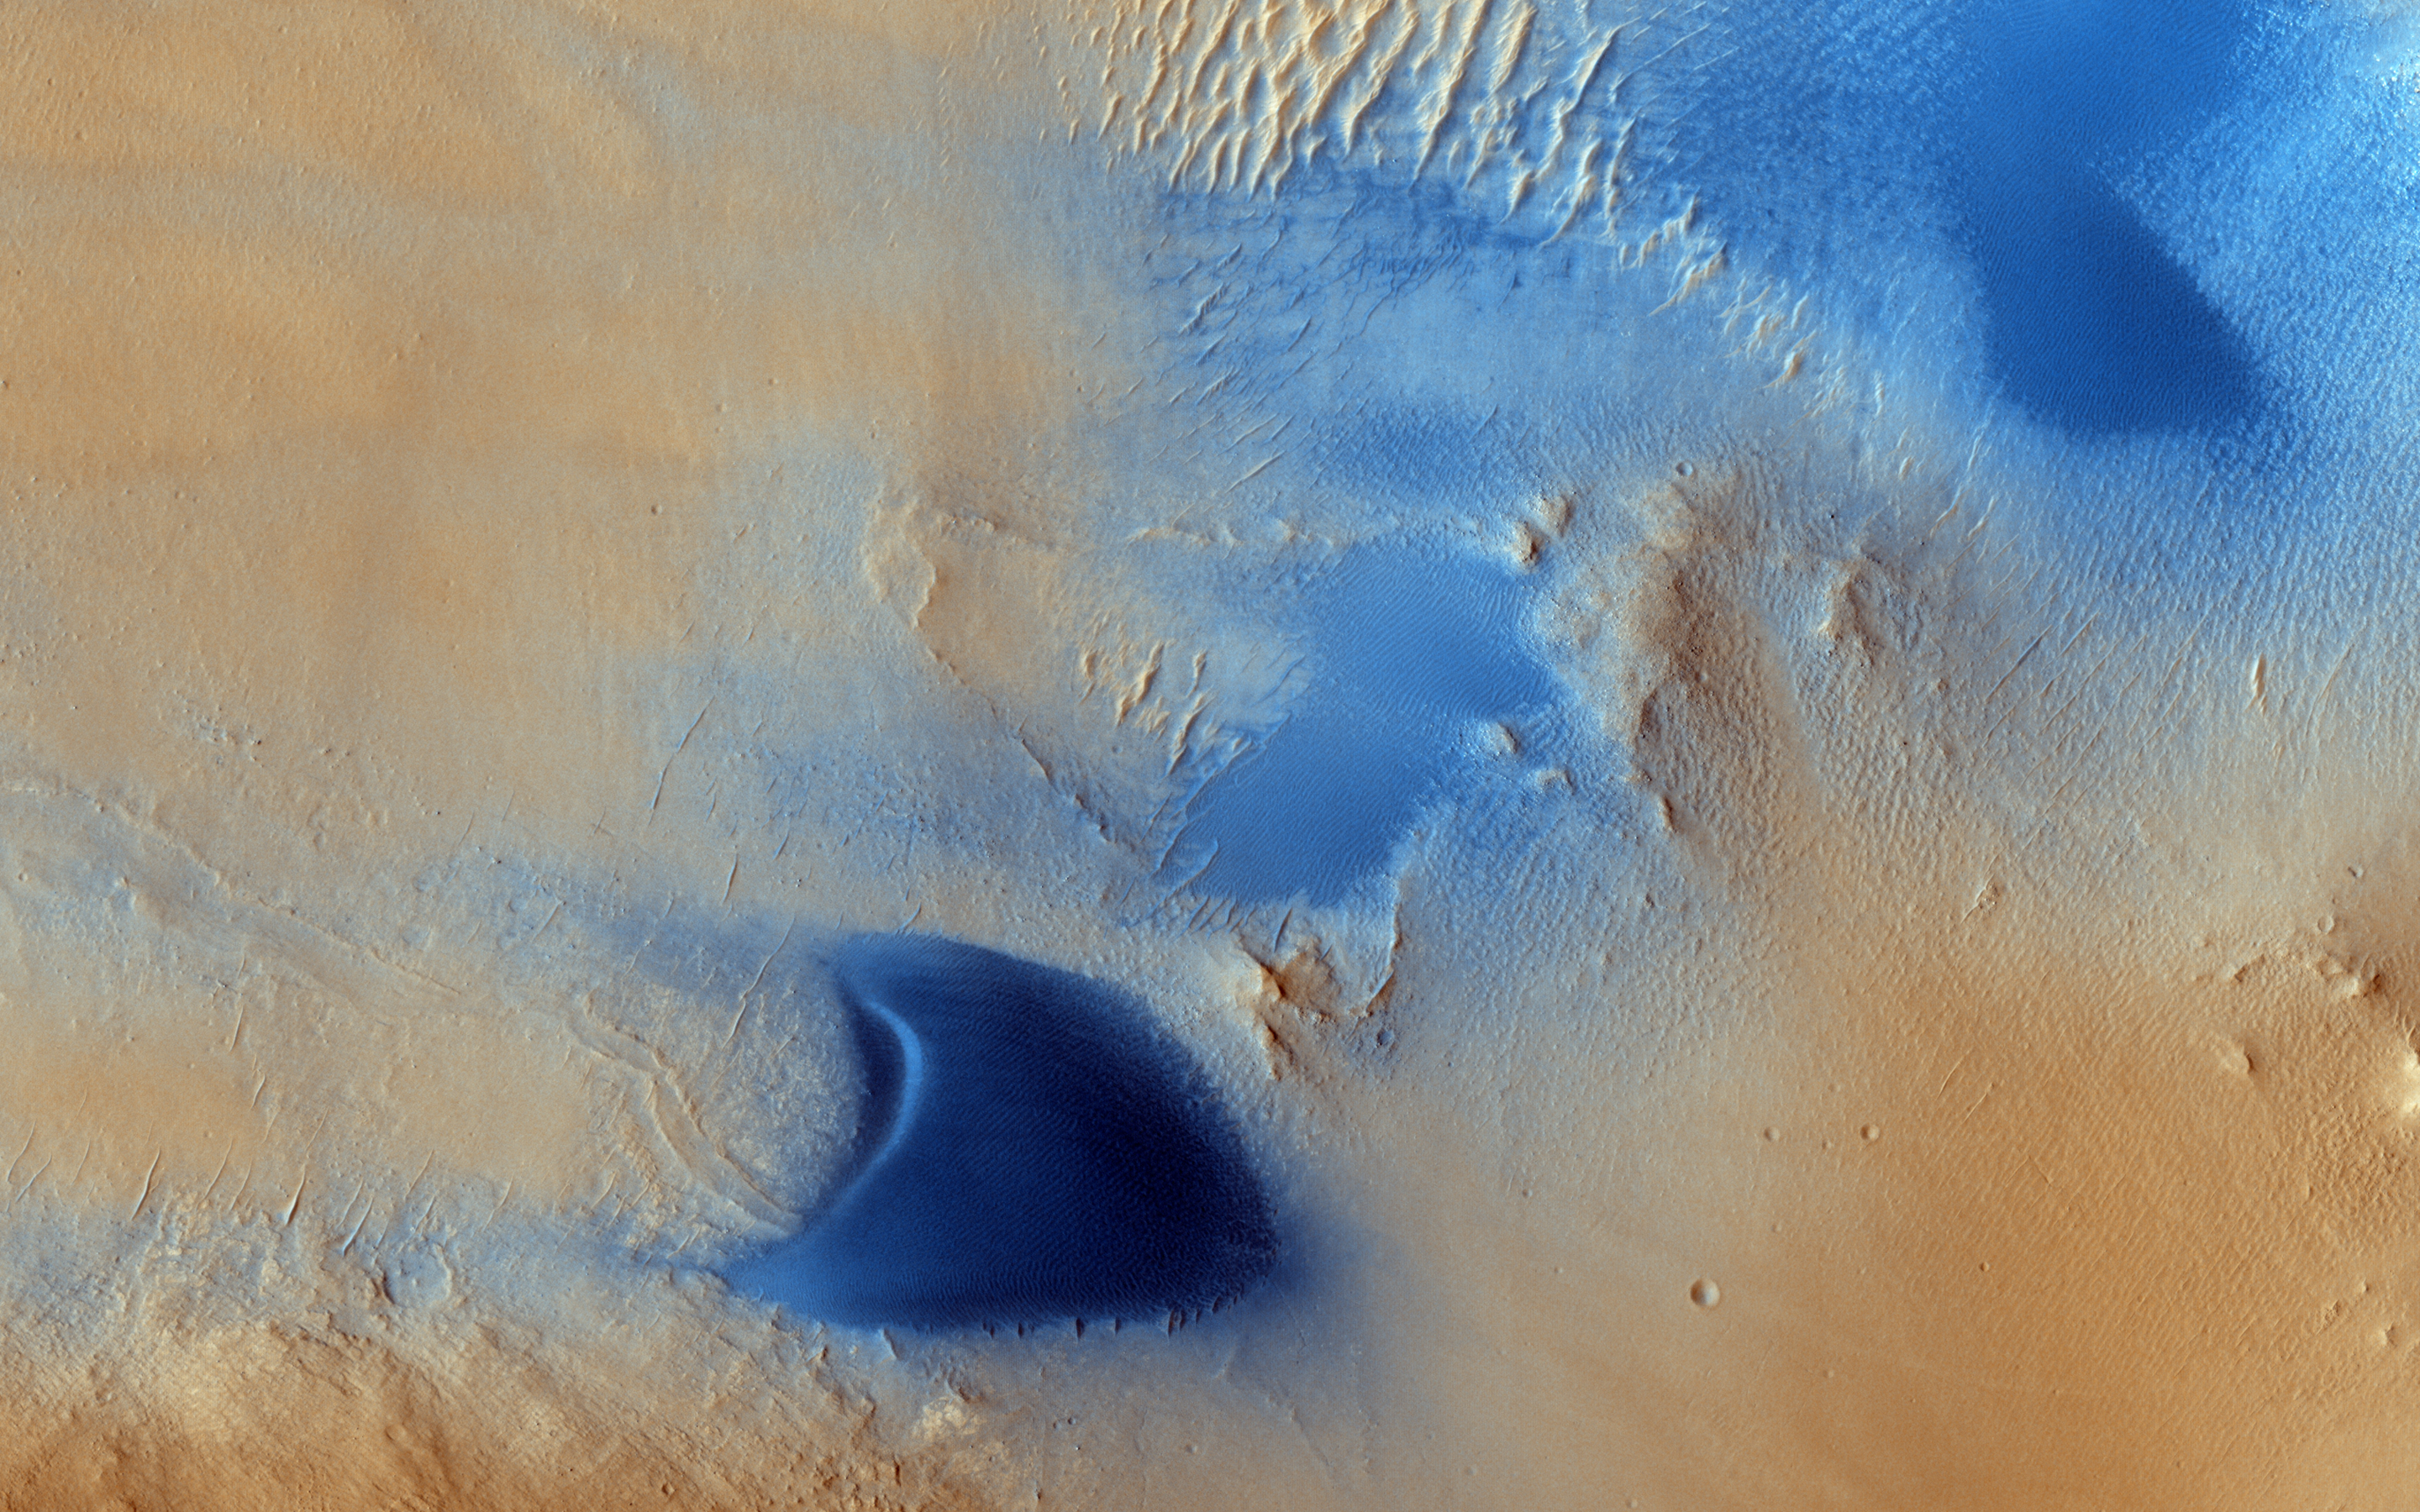

Dunes and Wind Streaks in Arabia Terra

Arabia Terra is one of the more dusty regions on Mars, where ever-falling red dust covers the surface allowing only minor variations in color and tone. One exception is when wind-driven, dark-toned sand moves across the surface ejecting the bright dust into the atmosphere to reveal the dust-free surface below.

This HiRISE image shows sand dunes with surrounding larger tear drop-shaped light streaks pointing west (or, to the left). This orientation, along with the morphology of the local dunes, indicates winds from the east have stripped sand particles off the dunes and carried them downwind to form these light streaks. More importantly, active sand has a role in the slow erosion of the rocks here and the overall landscape evolution of the region.

HiRISE is one of six instruments on NASA’s Mars Reconnaissance Orbiter. The University of Arizona, Tucson, operates HiRISE, which was built by Ball Aerospace & Technologies Corp., Boulder, Colorado. NASA’s Jet Propulsion Laboratory, a division of the California Institute of Technology in Pasadena, manages the Mars Reconnaissance Orbiter Project for NASA’s Science Mission Directorate, Washington.

Credit: NASA/JPL-Caltech/University of Arizona